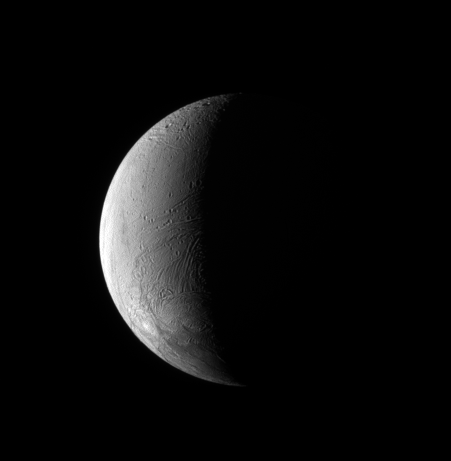

Crescent Enceladus

The Cassini spacecraft observes the wrinkled surface of Enceladus. The geologically active south polar region is visible at bottom.

This view looks toward the Saturn-facing side of Enceladus (504 kilometers, or 313 miles across). Lit terrain is on the moon’s leading hemisphere. North is up and rotated 16 degrees to the right.

The image was taken in visible green light with the Cassini spacecraft narrow-angle camera on June 2, 2008. The view was obtained at a distance of approximately 285,000 kilometers (177,000 miles) from Enceladus and at a Sun-Enceladus-spacecraft, or phase, angle of 108 degrees. Image scale is 2 kilometers (1 mile) per pixel.

The Cassini-Huygens mission is a cooperative project of NASA, the European Space Agency and the Italian Space Agency. The Jet Propulsion Laboratory, a division of the California Institute of Technology in Pasadena, manages the mission for NASA’s Science Mission Directorate, Washington, D.C. The Cassini orbiter and its two onboard cameras were designed, developed and assembled at JPL. The imaging operations center is based at the Space Science Institute in Boulder, Colo.

Credit: NASA/JPL/Space Science Institute